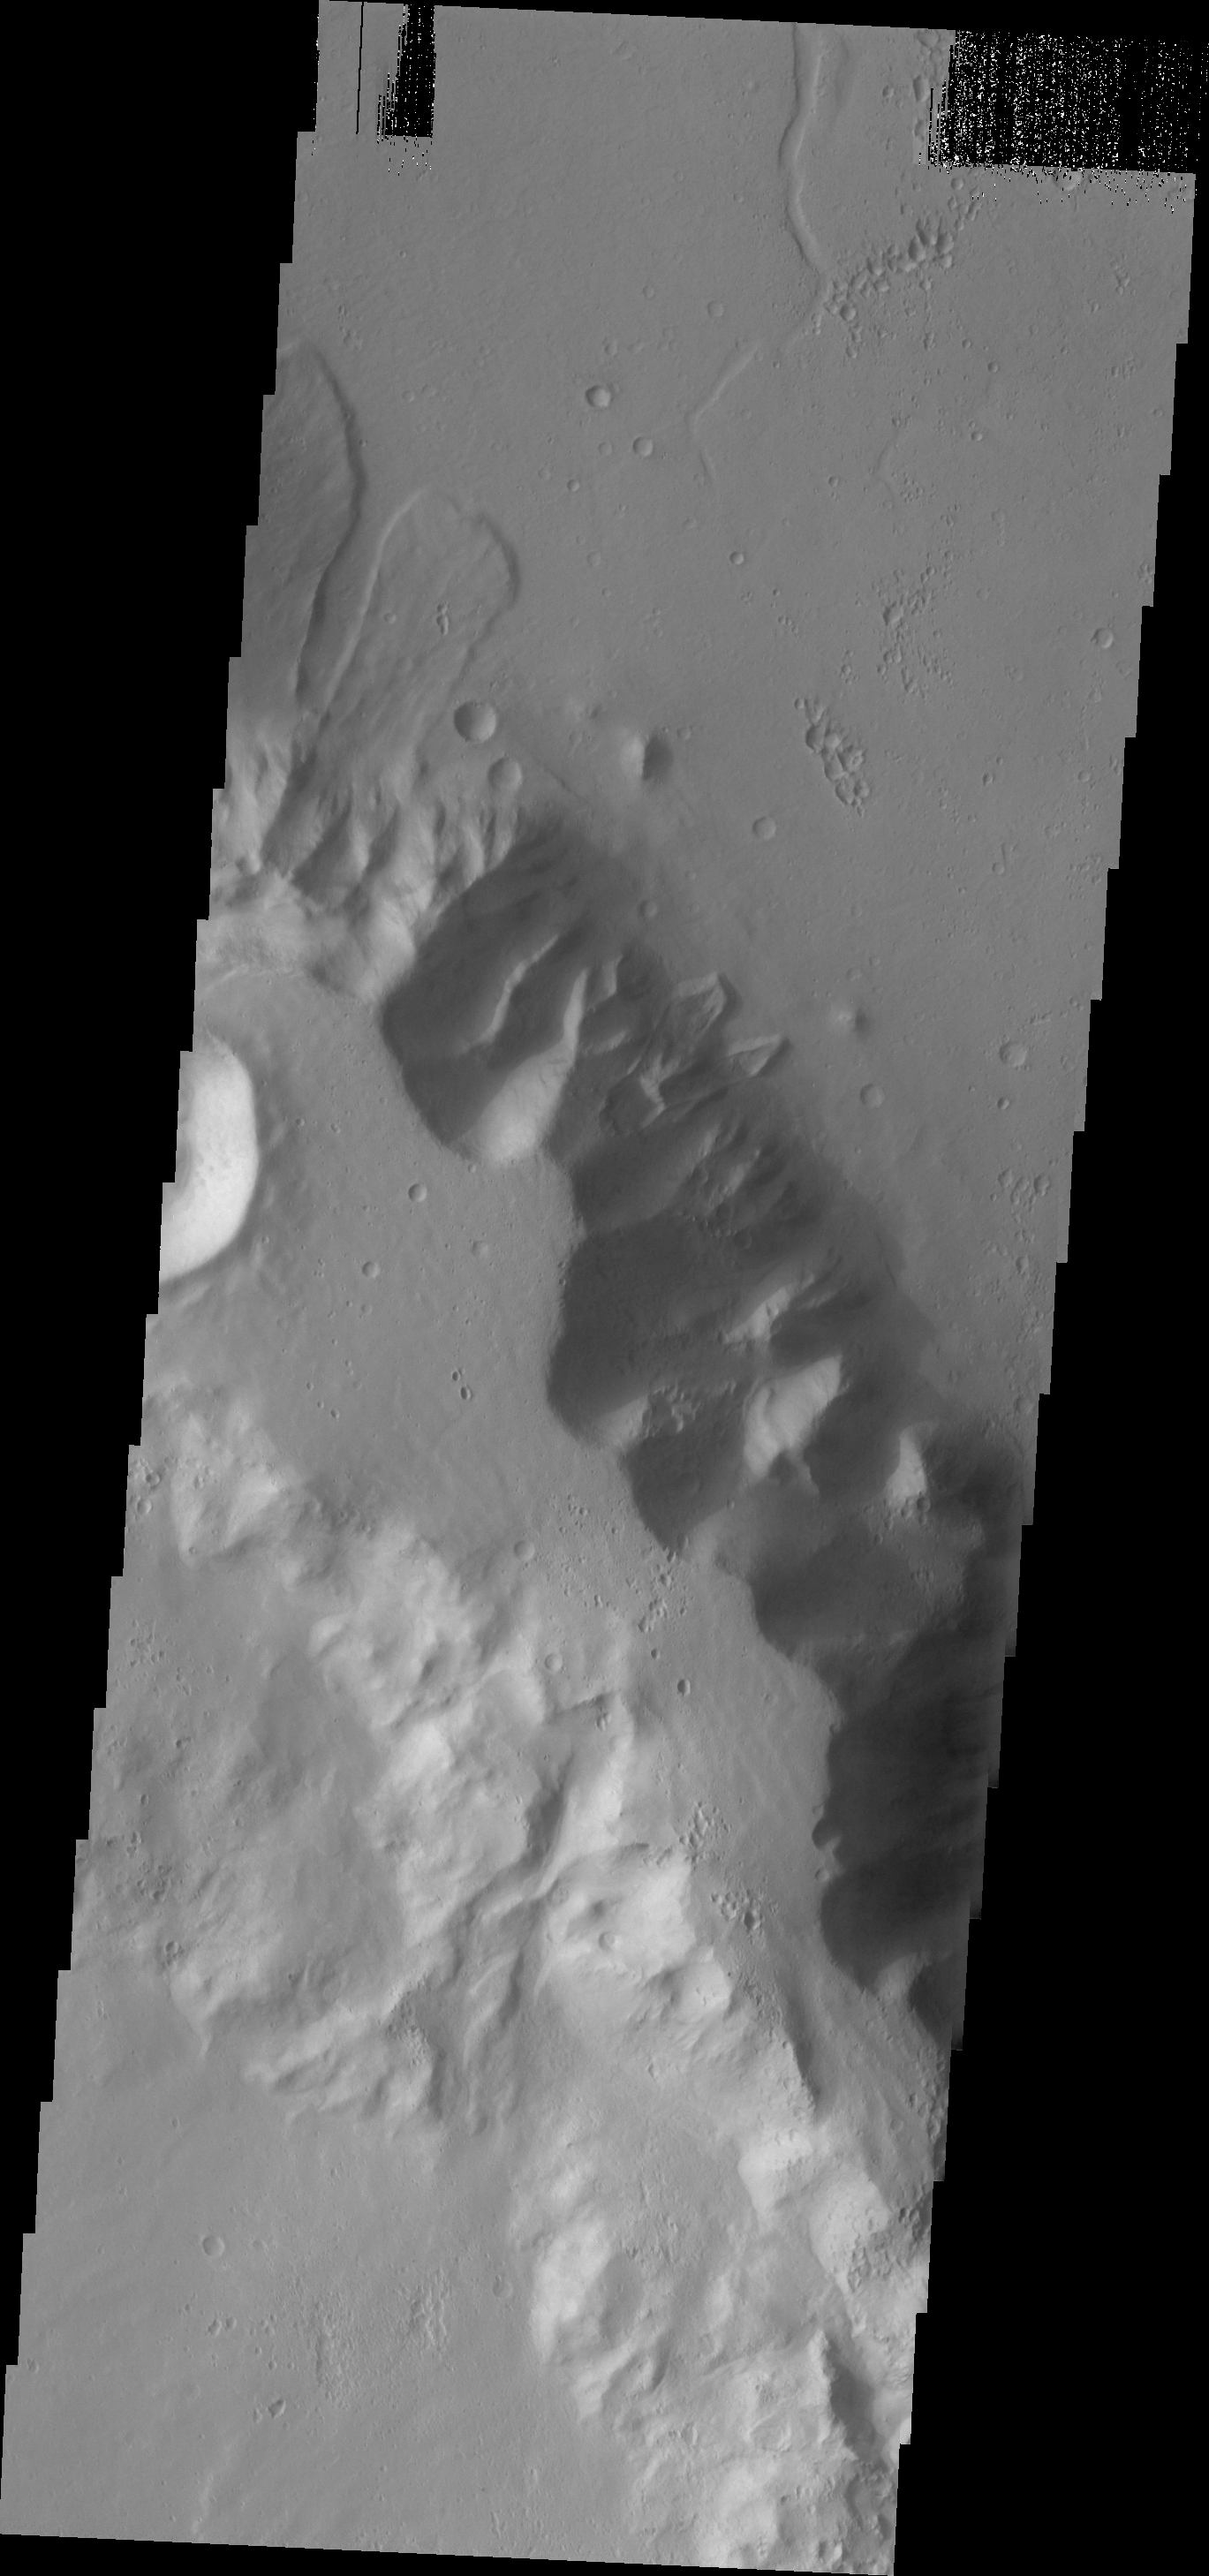

Landslides

Several landslides are visible in this image. The landslides are located of the floor of Tiu Valles.

Image information: VIS instrument. Latitude 10.4N, Longitude 326.6E. 18 meter/pixel resolution.

Please see the THEMIS Data Citation Note for details on crediting THEMIS images.

Note: this THEMIS visual image has not been radiometrically nor geometrically calibrated for this preliminary release. An empirical correction has been performed to remove instrumental effects. A linear shift has been applied in the cross-track and down-track direction to approximate spacecraft and planetary motion. Fully calibrated and geometrically projected images will be released through the Planetary Data System in accordance with Project policies at a later time.

NASA’s Jet Propulsion Laboratory manages the 2001 Mars Odyssey mission for NASA’s Office of Space Science, Washington, D.C. The Thermal Emission Imaging System (THEMIS) was developed by Arizona State University, Tempe, in collaboration with Raytheon Santa Barbara Remote Sensing. The THEMIS investigation is led by Dr. Philip Christensen at Arizona State University. Lockheed Martin Astronautics, Denver, is the prime contractor for the Odyssey project, and developed and built the orbiter. Mission operations are conducted jointly from Lockheed Martin and from JPL, a division of the California Institute of Technology in Pasadena.

Credit: NASA/JPL/ASU